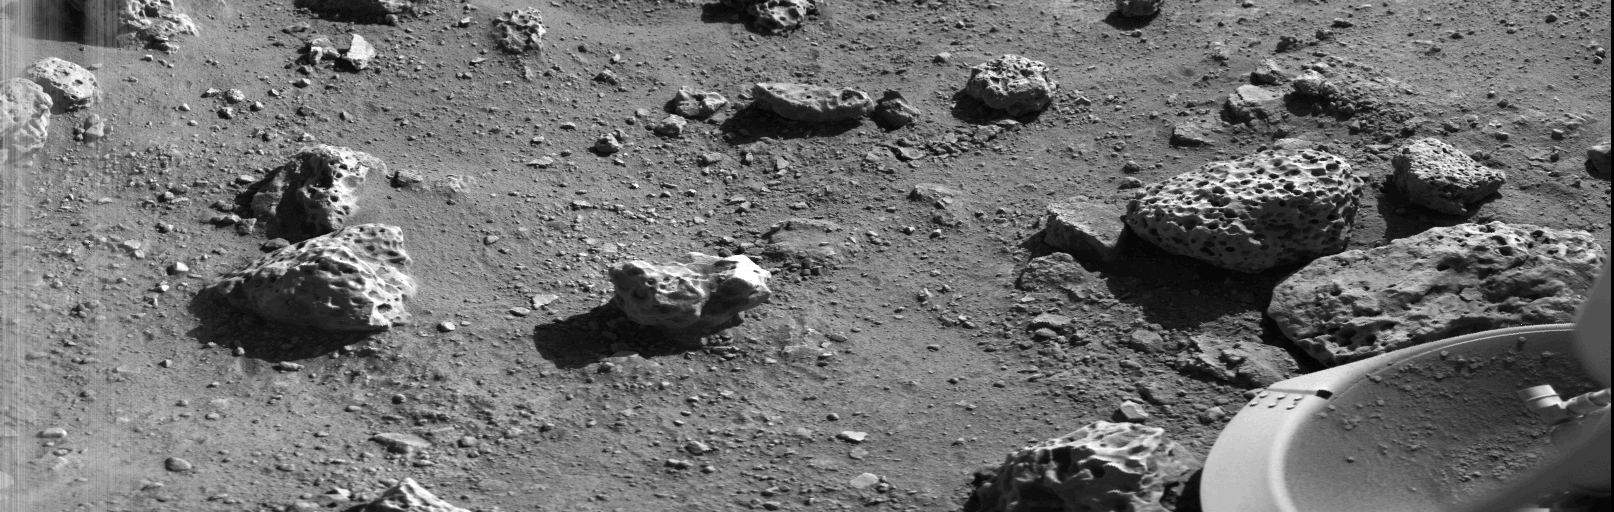

Viking Lander 2’s First Picture On The Surface Of Mars

Viking 2’s first picture on the surface of Mars was taken within minutes after the spacecraft touched down on September 3. The scene reveals a wide variety of rocks littering a surface of fine-grained deposit. Boulders in the 10 to 20-centimeter (4 to 8-inch) size range– some vesicular (holes) and some apparently fluted by wind–are common. Many of the pebbles have tabular or platy shapes, suggesting that they may be derived from layered strata. The fluted boulder just above the Lander s footpad displays a dust-covered or scraped surface, suggesting it was overturned or altered by the foot at touchdown. Just as occurred with Viking l s first picture on July 20, brightness variations at the beginning of the picture scan (left edge) probably are due to dust settling after landing. A substantial amount of fine-grained material kicked up by the descent engines has accumulated in the concave interior of the footpad. Center of the image is about 1.4 meters (5 feet) from the camera. Field of view extends 70 from left to right and 20 from top to bottom. Viking 2 landed at a region called Utopia in the northern latitudes about 7500 kilometers (4600 miles) northeast of Viking l s landing on the Chryse plain 45 days earlier.

Credit: NASA/JPL